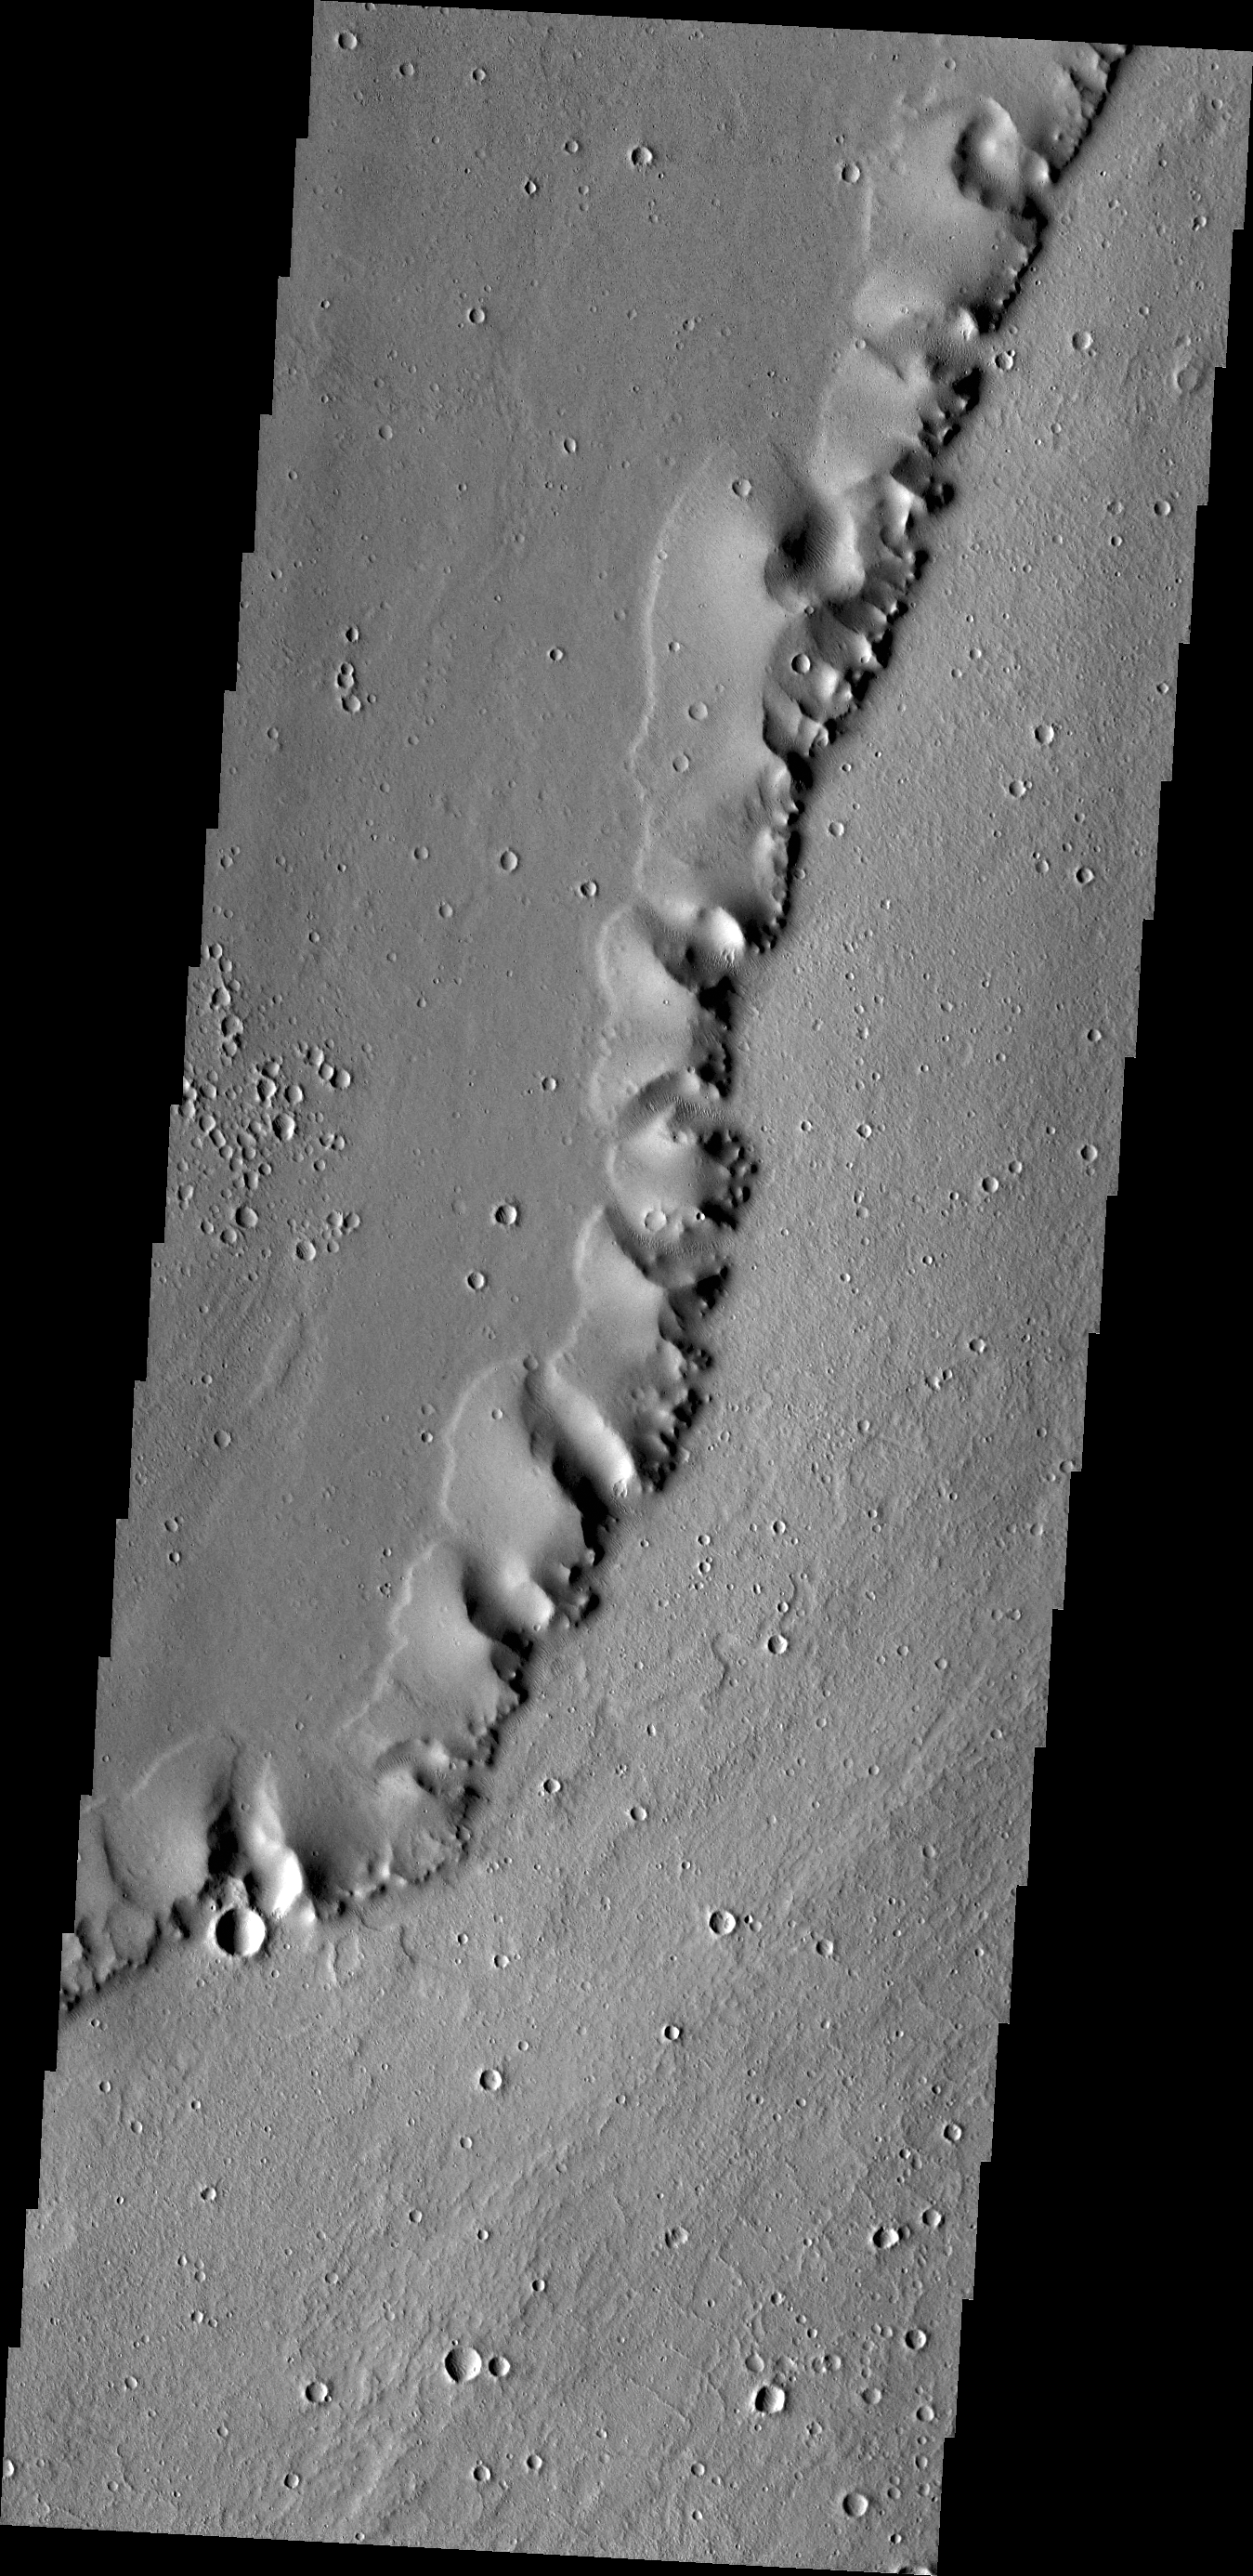

Uranius Dorsum

Happy Halloween! Today’s VIS image of a ridge in the Tharsis region (called Uranius Dorsum) reminds one of a skeletal spine. BOO from Mars!

Credit: NASA/JPL/ASU